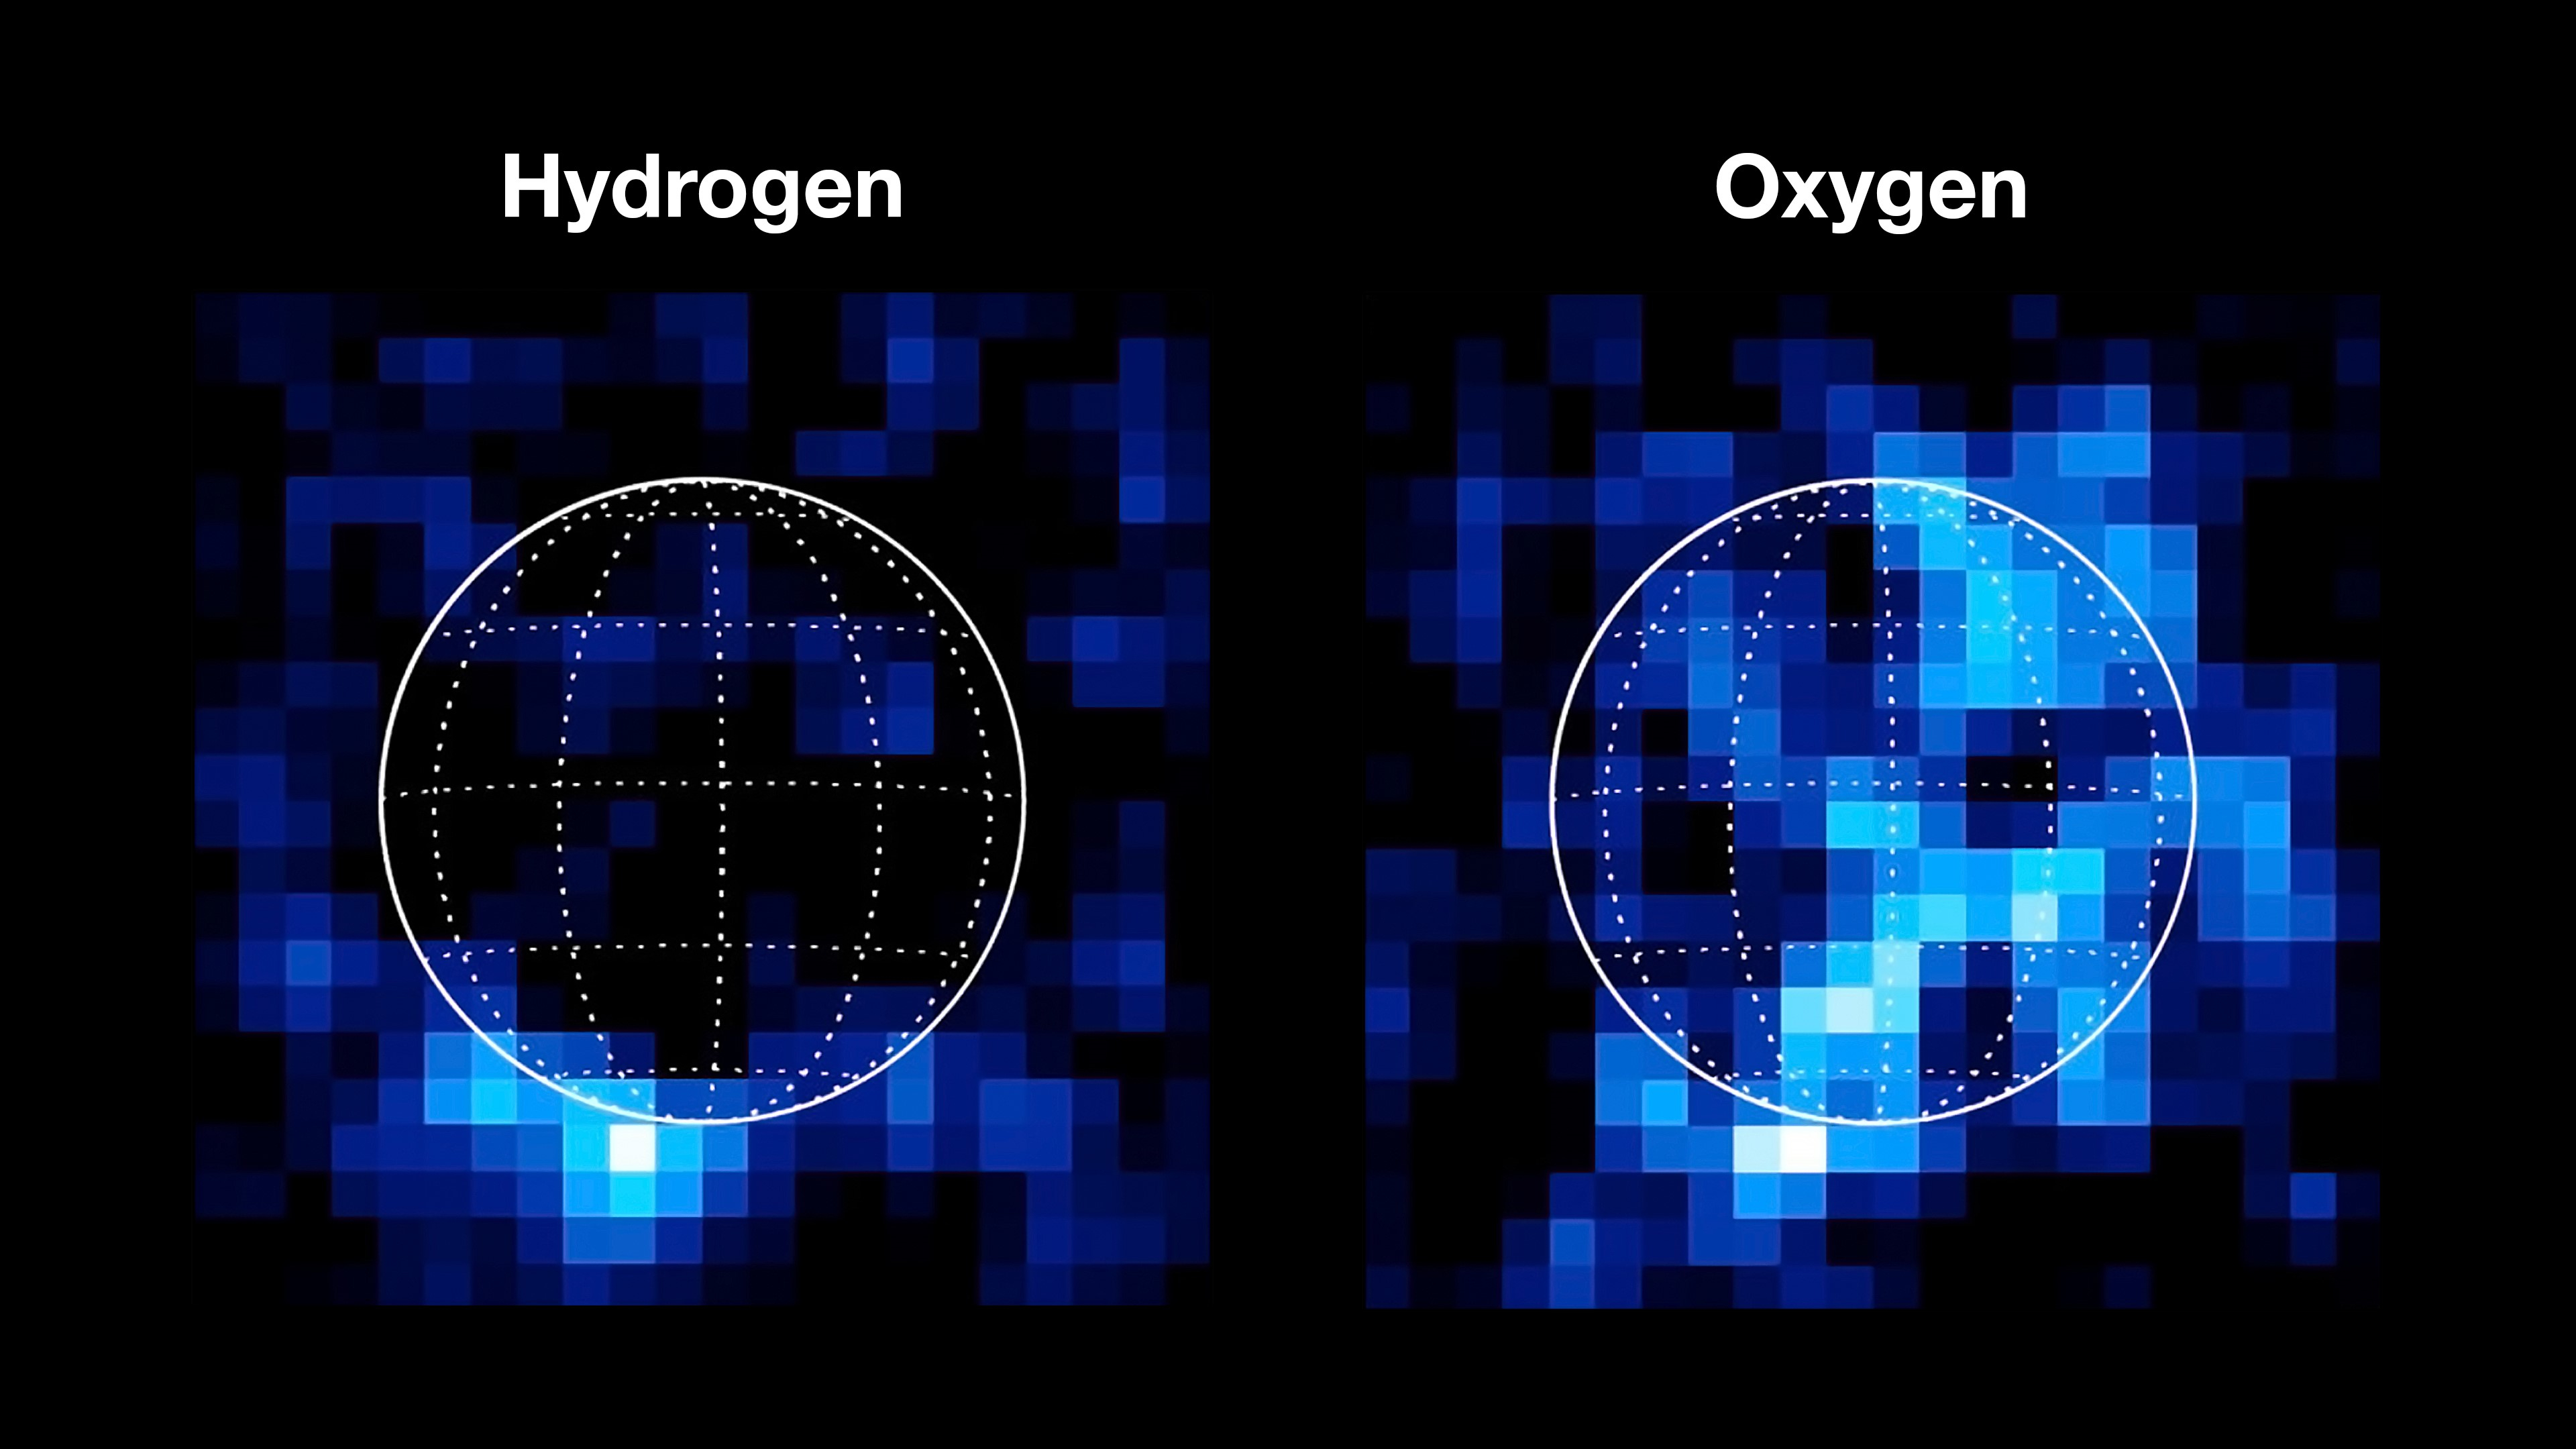

Hubble’s Ultraviolet Observations Reveal Hydrogen and Oxygen at Europa

Ultraviolet observations made by NASA’s Hubble Space Telescope in 2012 illustrate two key elements in the thin atmosphere of Jupiter’s moon Europa: hydrogen and oxygen. A white circle indicates the outline of Europa. The hydrogen data could potentially be evidence of an active plume venting water from the ocean beneath Europa’s icy crust. If plumes do exist at the Jovian moon, the ultraviolet spectrograph on NASA’s Europa Clipper spacecraft (Europa-UVS) could detect their activity at much higher resolution.

Europa Clipper’s three main science objectives are to determine the thickness of the moon’s icy shell and its interactions with the ocean below, to investigate its composition, and to characterize its geology. The mission’s detailed exploration of Europa will help scientists better understand the astrobiological potential for habitable worlds beyond our planet.

Managed by Caltech in Pasadena, California, NASA’s Jet Propulsion Laboratory leads the development of the Europa Clipper mission in partnership with APL for NASA’s Science Mission Directorate in Washington. APL designed the main spacecraft body in collaboration with JPL and NASA’s Goddard Space Flight Center in Greenbelt, Maryland, NASA’s Marshall Space Flight Center in Huntsville, Alabama, and Langley Research Center in Hampton, Virginia. The Planetary Missions Program Office at Marshall executes program management of the Europa Clipper mission.

NASA’s Launch Services Program, based at Kennedy, manages the launch service for the Europa Clipper spacecraft, which will launch on a SpaceX Falcon Heavy rocket from Launch Complex 39A at Kennedy.

Credit: NASA/ESA/JPL-Caltech/SwRI